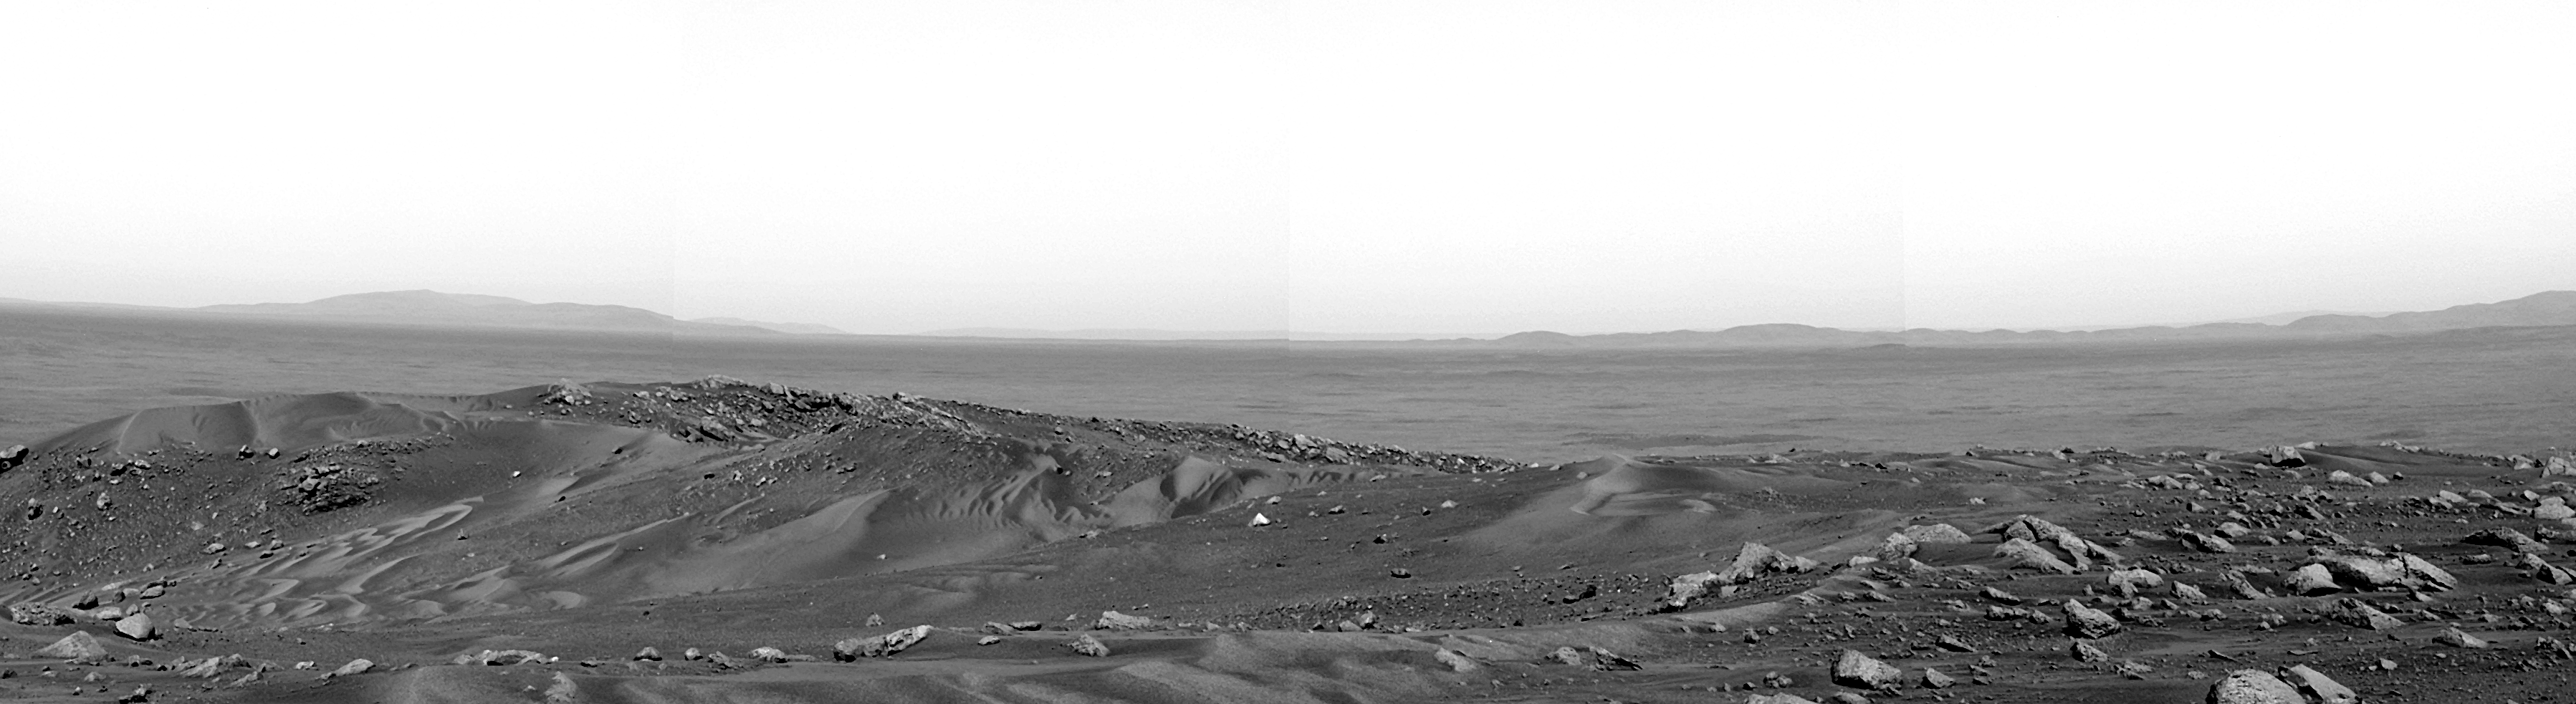

Top of the World

This panorama is one of the first that NASA’s Spirit rover snapped upon reaching the summit of “Husband Hill,” located in “Columbia Hills” in Gusev Crater, Mars. It reveals the vast landscape to the east previously hidden behind the Columbia Hills. The rim of “Thira Crater” frames the distant horizon some 15 kilometers (9.3 miles) away. The summit area is divided by a shallow saddle that slopes north (left) into an area called “Tennessee Valley.” Large amounts of sandy material have been blown up the valley and across the saddle in the left-to-right direction, creating the rippled piles of sand seen in this image.

The science team will examine bedrock and other materials in the summit area to determine their composition and the orientation of the rock layers. These and other observations will provide clues to how the rocks formed and how the hills were sculpted in the geologic past.

This mosaic was taken by Spirit’s panoramic camera, using the blue filter of its right eye.

Credit: NASA/JPL-Caltech/Cornell